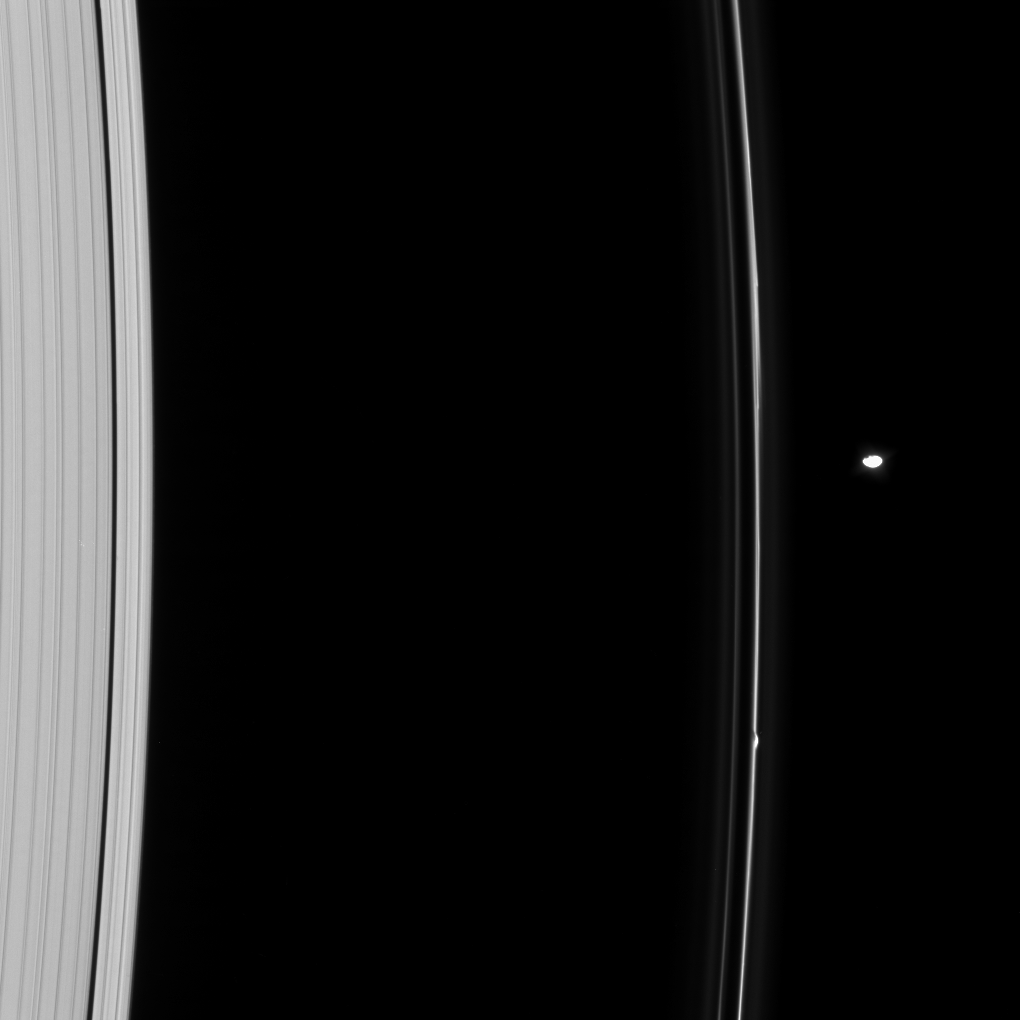

Pandora Gets Kinky

Pandora orbits near a kink in the F ring. Whether it was Prometheus or Pandora that created the kink is not obvious in this instance.

While not as impressive as the gores which Prometheus induces in the ring, the gravitational influence of this little moon is still important in shaping the F ring.

The image was taken in visible light with the Cassini spacecraft narrow-angle camera on Oct. 15, 2008 at a distance of approximately 1.026 million kilometers (637,000 miles) from Saturn and at a Sun-Saturn-spacecraft, or phase, angle of 38 degrees. Image scale is 6 kilometers (4 miles) per pixel.

The Cassini-Huygens mission is a cooperative project of NASA, the European Space Agency and the Italian Space Agency. The Jet Propulsion Laboratory, a division of the California Institute of Technology in Pasadena, manages the mission for NASA’s Science Mission Directorate, Washington, D.C. The Cassini orbiter and its two onboard cameras were designed, developed and assembled at JPL. The imaging operations center is based at the Space Science Institute in Boulder, Colo.

Credit: NASA/JPL/Space Science Institute